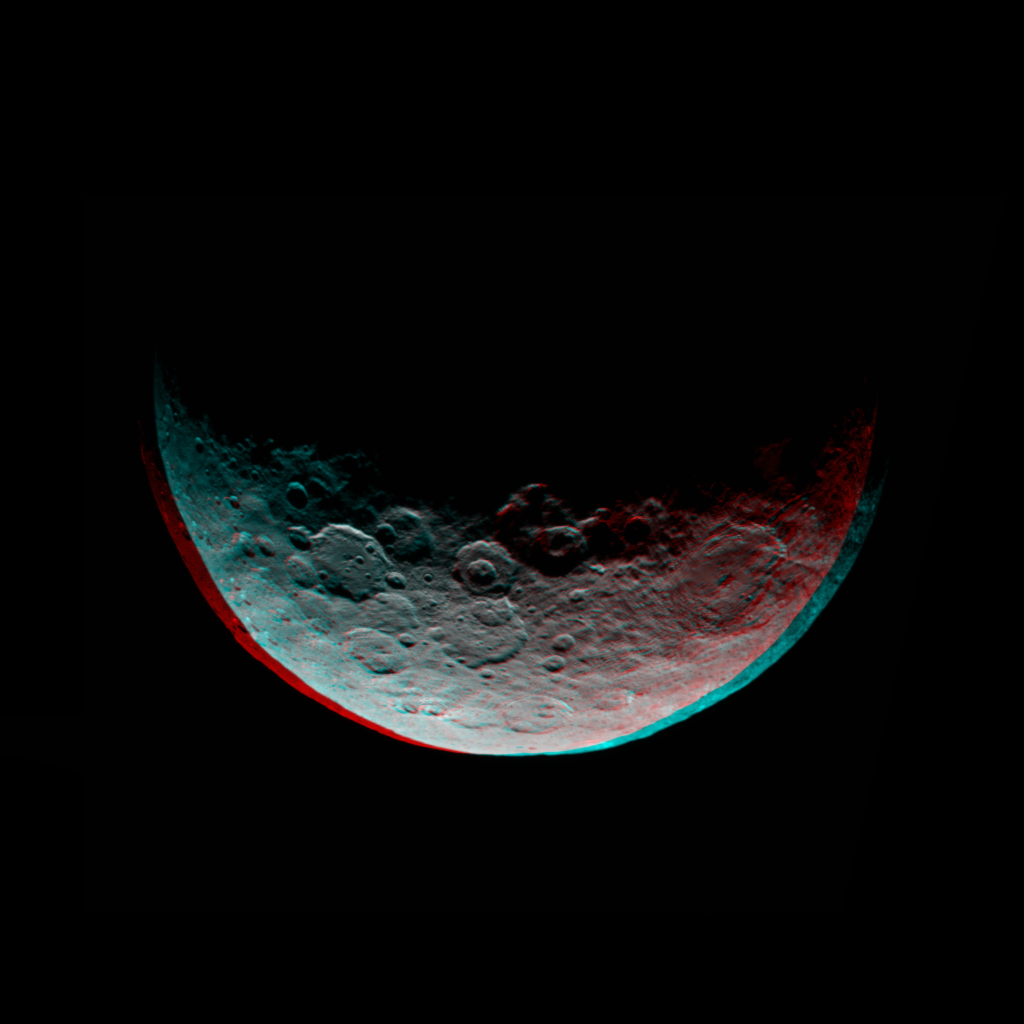

Dawn RC3 Image 1 Anaglyph

This anaglyph of Ceres is part of a sequence of images taken by NASA’s Dawn spacecraft April 24 to 26, 2015, from a distance of 8,400 miles (13,600 kilometers).

This shows the same view as PIA19319.

Dawn’s mission is managed by JPL for NASA’s Science Mission Directorate in Washington. Dawn is a project of the directorate’s Discovery Program, managed by NASA’s Marshall Space Flight Center in Huntsville, Alabama. UCLA is responsible for overall Dawn mission science. Orbital ATK, Inc., in Dulles, Virginia, designed and built the spacecraft. The German Aerospace Center, the Max Planck Institute for Solar System Research, the Italian Space Agency and the Italian National Astrophysical Institute are international partners on the mission team.

Credit: NASA/JPL-Caltech/UCLA/MPS/DLR/IDA/PSI